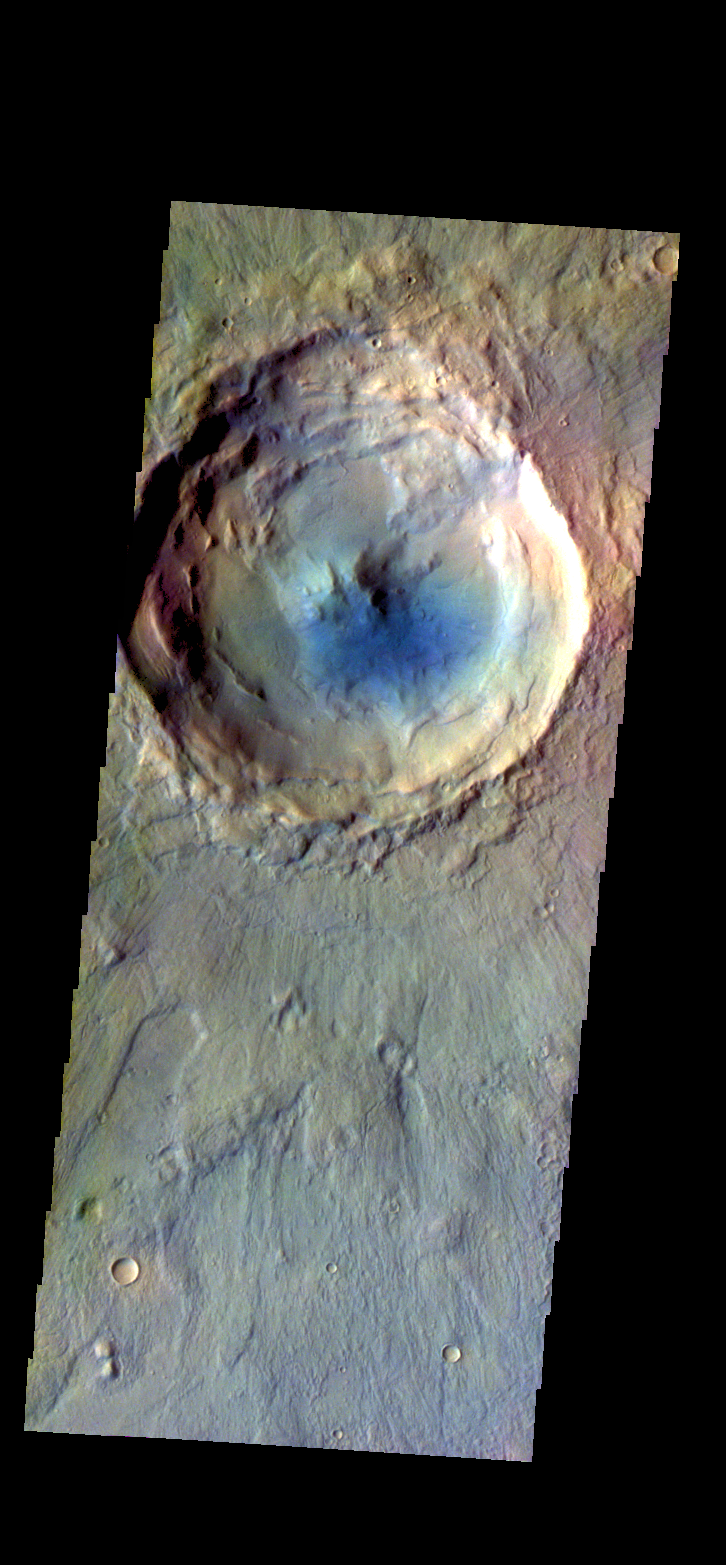

Crater – False Color

The THEMIS camera contains 5 filters. The data from different filters can be combined in multiple ways to create a false color image. These false color images may reveal subtle variations of the surface not easily identified in a single band image. Today’s false color images shows an unnamed crater in Acidalia Planitia. The “dark blue” material is likely basaltic sand.

Credit: NASA/JPL-Caltech/ASU